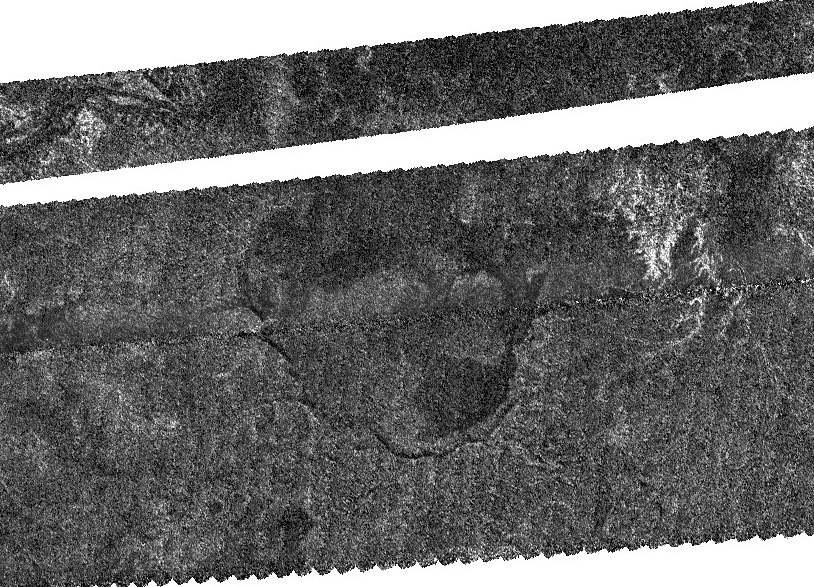

South Polar Basin on Titan

An enigmatic large basin appears in the south polar region of Saturn’s moon Titan at the center of this Titan Radar Mapper image from NASA’s Cassini spacecraft acquired on June 22, 2009.

Centered near 76.5 degrees south latitude, 213 degrees west longitude, the image covers an area of 190 by 140 kilometers (118 to 87 miles). The basin itself is 100 kilometers wide (62 miles). The radar illumination is from the left, and the incidence angle is about 45 degrees. The horizontal white stripe across the image near the top is a data gap in this preliminary version.

The basin has several possible origins. It may be a volcanic caldera, produced by collapse after cryovolcanic eruptions. It might be a modified impact basin, partially infilled with sedimentary material. Alternately, the basin may have formed by some other collapse process related to the presence of subsurface methane. Evidence for lakes elsewhere on Titan suggests that it might have been later partially filled with liquid methane and ethane.

The Cassini-Huygens mission is a cooperative project of NASA, the European Space Agency and the Italian Space Agency. NASA’s Jet Propulsion Laboratory, a division of the California Institute of Technology in Pasadena, manages the mission for NASA’s Science Mission Directorate, Washington, D.C. The Cassini orbiter was designed, developed and assembled at JPL. The radar instrument was built by JPL and the Italian Space Agency, working with team members from the United States and several European countries.

Credit: NASA/JPL-Caltech/ASI